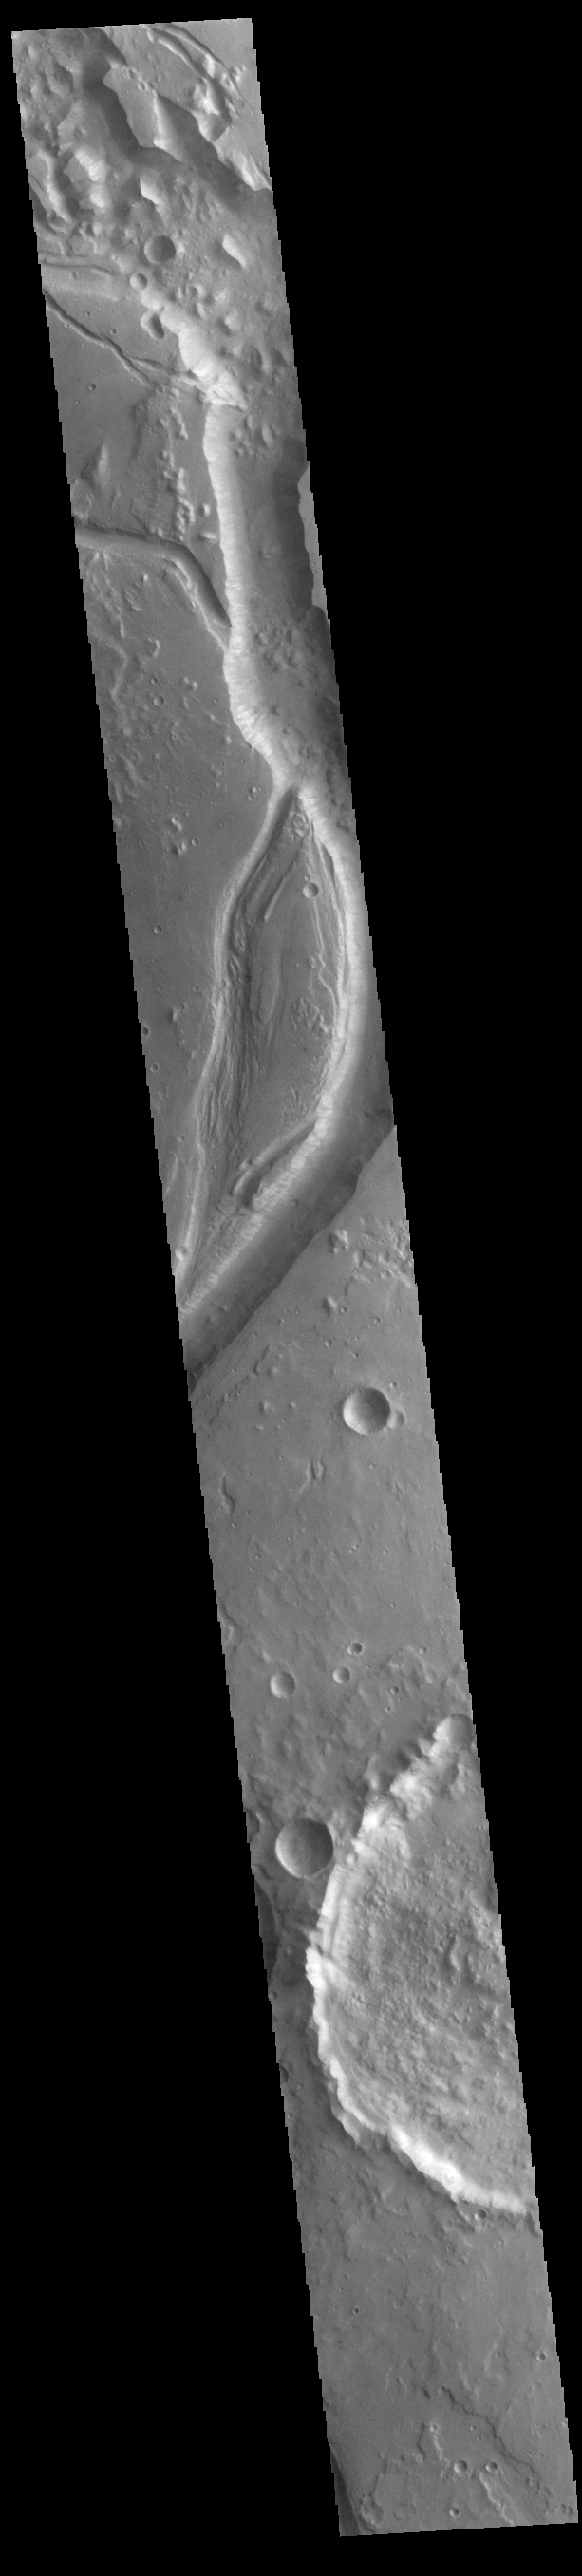

Shalbatana Vallis

Today’s VIS image shows a section of Shalbatana Vallis. Located in Xanthe Terra, Shalbatana Vallis is an outflow channel carved by massive floods of escaping groundwater whose source lies far to the south of this image. This channel, and all others in this region, drain into Chryse Planitia. Shalbatana Vallis is 1029km (639 miles) long.

Credit: NASA/JPL-Caltech/ASU